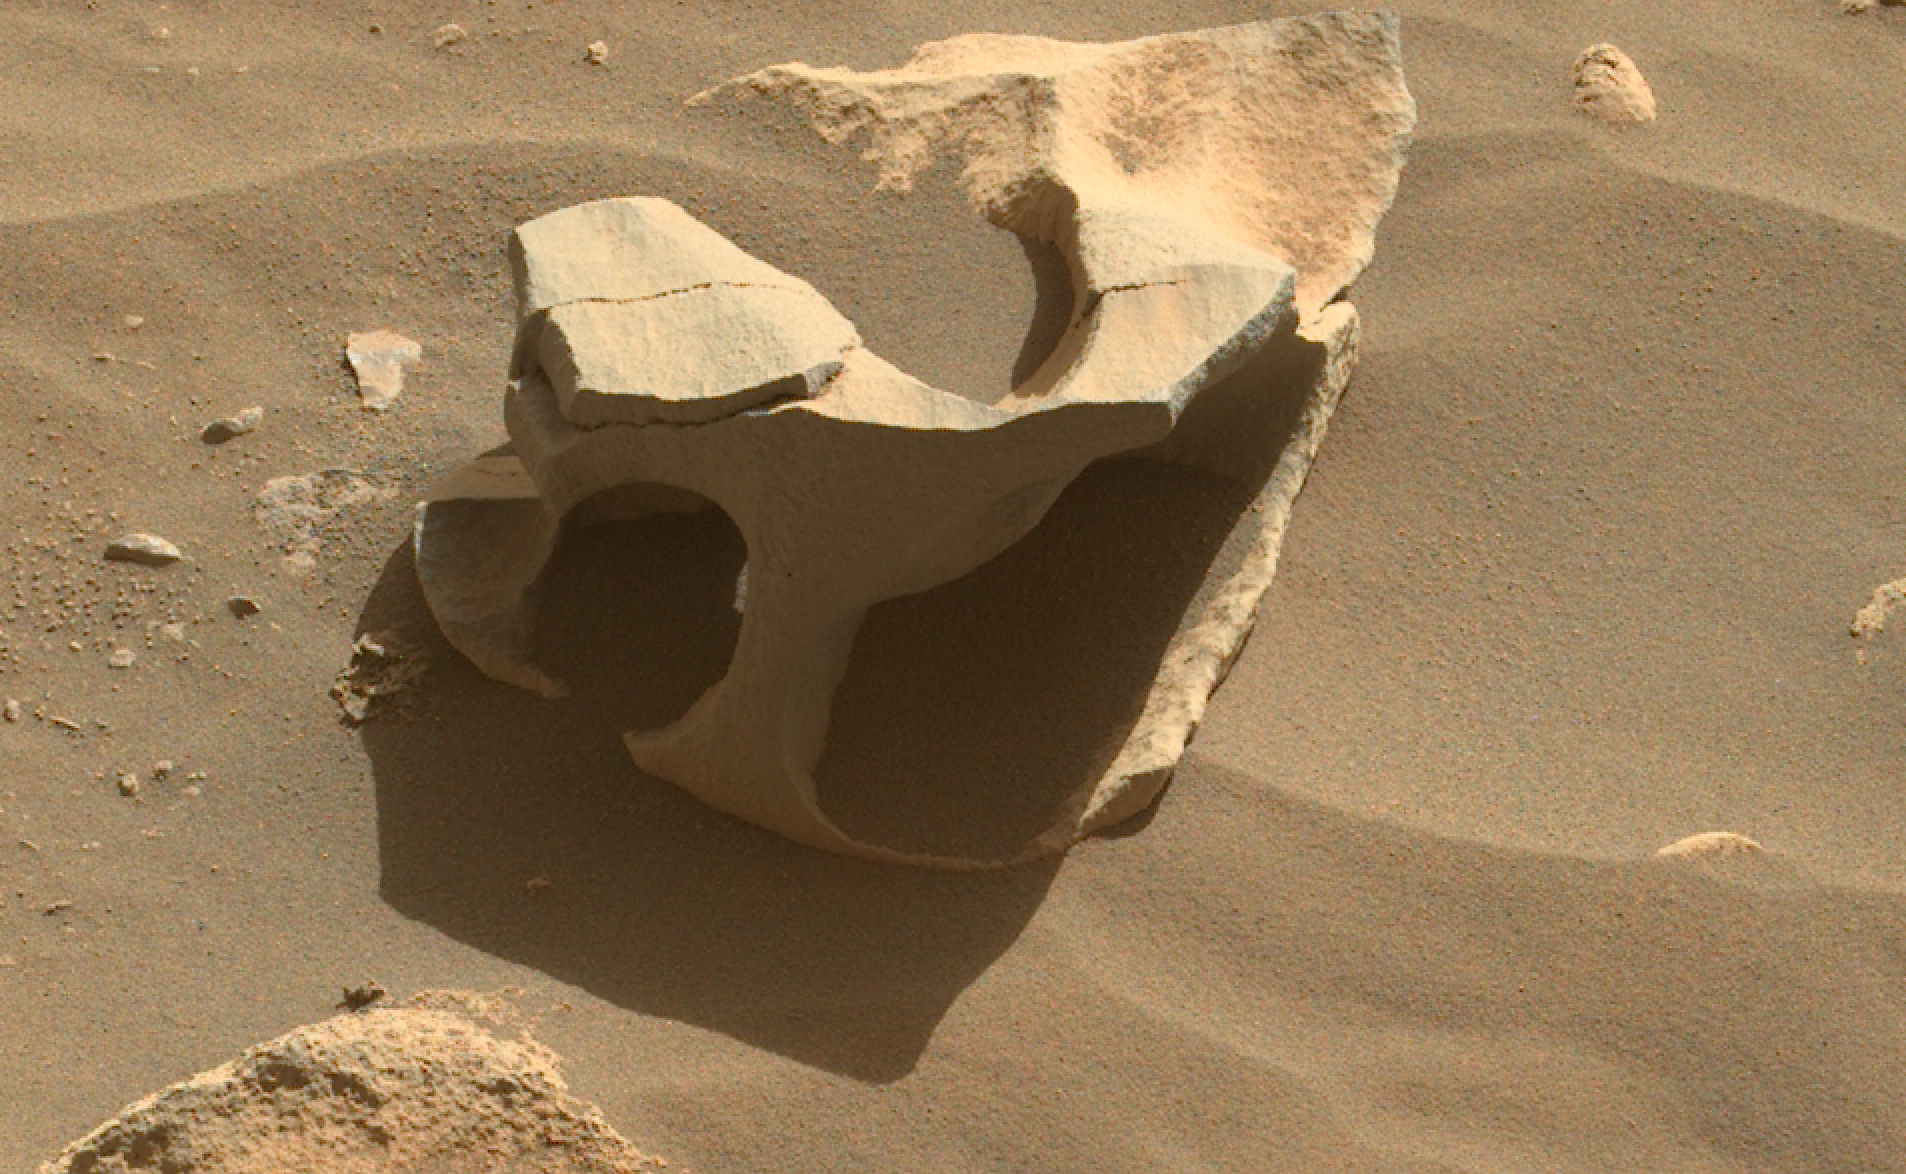

Perseverance Finds a Hollowed-Out Rock

NASA’s Perseverance Mars rover spotted this hollowed-out rock in Jezero Crater using its Mastcam-Z instrument on June 26, 2023, the 836th Martian day, or sol, of the mission. Wind can erode all sorts of strange shapes by sandblasting rock surfaces over the course of eons.

Arizona State University leads the operations of the Mastcam-Z instrument, working in collaboration with Malin Space Science Systems in San Diego, on the design, fabrication, testing, and operation of the cameras, and in collaboration with the Niels Bohr Institute of the University of Copenhagen on the design, fabrication, and testing of the calibration targets.

A key objective for Perseverance’s mission on Mars is astrobiology, including the search for signs of ancient microbial life. The rover will characterize the planet’s geology and past climate, pave the way for human exploration of the Red Planet, and be the first mission to collect and cache Martian rock and regolith (broken rock and dust).

Subsequent NASA missions, in cooperation with ESA (European Space Agency), would send spacecraft to Mars to collect these sealed samples from the surface and return them to Earth for in-depth analysis.

The Mars 2020 Perseverance mission is part of NASA’s Moon to Mars exploration approach, which includes Artemis missions to the Moon that will help prepare for human exploration of the Red Planet.

NASA’s Jet Propulsion Laboratory, which is managed for the agency by Caltech in Pasadena, California, built and manages operations of the Perseverance rover.

Credit: NASA/JPL-Caltech/ASU/MSSS